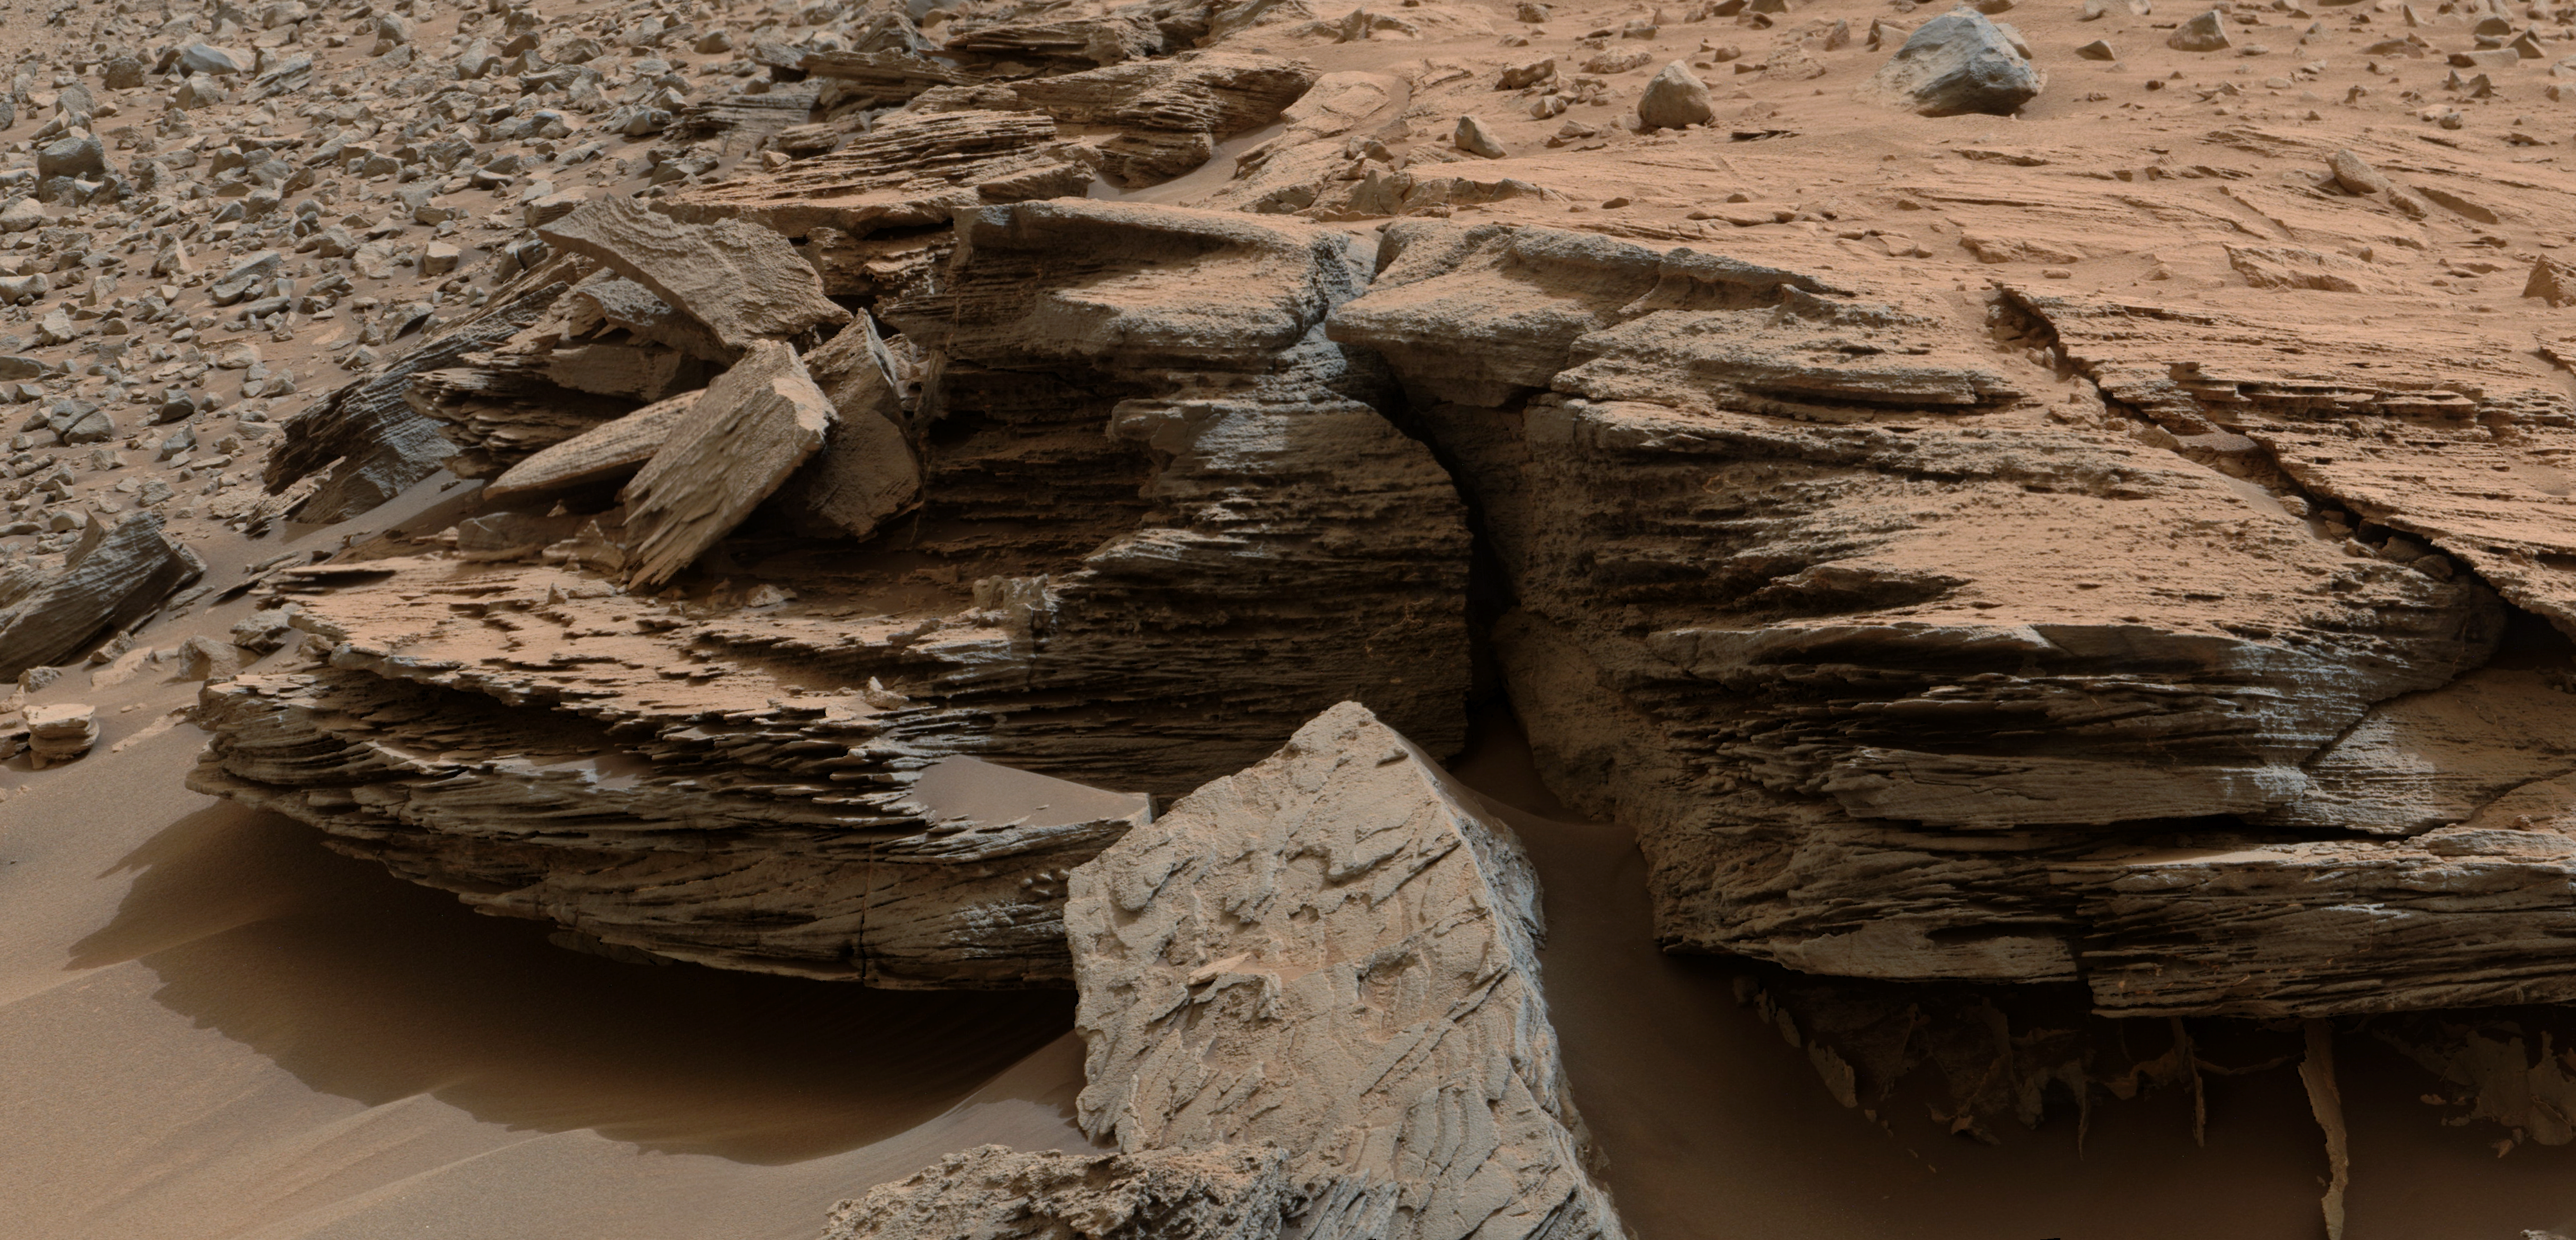

Cross-Bedding at ‘Whale Rock’

Figure 1

This view from the Mast Camera (Mastcam) on NASA’s Mars rover Curiosity shows an example of cross-bedding that results from water passing over a loose bed of sediment.

The cross-bedding — evident as layers at angles to each other — reflects formation and passage of waves of sand, one on top of the other. These are known as ripples, or dunes. The direction of migration of these small ripples and dunes was toward the southeast. That direction is toward Mount Sharp and away from the area where Curiosity found evidence of delta deposits where a stream entered a lake. The directional flows recorded in the sediments are interpreted to have formed by currents moving down the deltas and into deeper lake water.

The color has been approximately white-balanced to resemble how the scene would appear under daytime lighting conditions on Earth. Figure 1 is a cropped version with a superimposed scale bar of 50 centimeters (about 20 inches) just beneath the cross-bedding.

The Mastcam’s right-eye camera captured the component frames of this mosaic image at a target called “Whale Rock” during the 796th Martian day, or sol, of the rover’s work on Mars (Nov. 2, 2014). The location of Whale Rock within the “Pahrump Hills” outcrop at the base of Mount Sharp is indicated on an earlier Mastcam view at PIA19039.

NASA’s Jet Propulsion Laboratory, a division of the California Institute of Technology, Pasadena, manages the Mars Science Laboratory Project for NASA’s Science Mission Directorate, Washington. JPL designed and built the project’s Curiosity rover. Malin Space Science Systems, San Diego, built and operates the rover’s Mastcam.

Credit: NASA/JPL-Caltech/MSSS